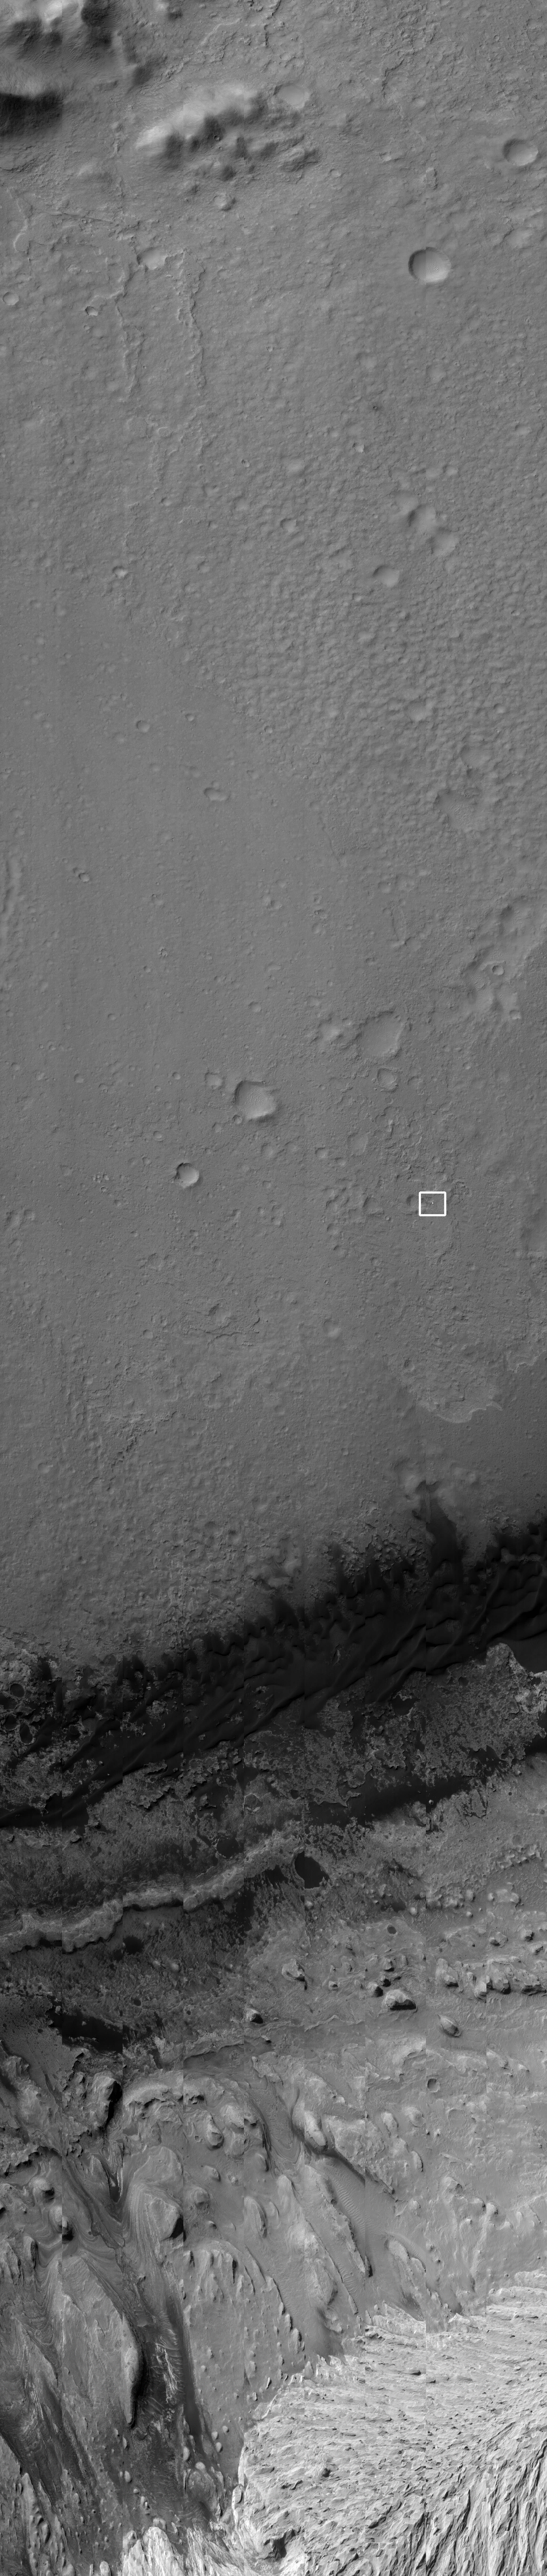

Curiosity Flying Over Mars

NASA’s Curiosity rover and its parachute were spotted by NASA’s Mars Reconnaissance Orbiter as Curiosity descended to the surface on Aug. 5 PDT (Aug. 6 EDT). The High-Resolution Imaging Science Experiment (HiRISE) camera captured this image of Curiosity while the orbiter was listening to transmissions from the rover. Curiosity and its parachute are in the small white box at center. The rover is descending toward the etched plains just north of the sand dunes that fringe “Mt. Sharp.” From the perspective of the orbiter, the parachute and Curiosity are flying at an angle relative to the surface, so the landing site does not appear directly below the rover.

The parachute appears fully inflated and performing perfectly. Details in the parachute, such as the band gap at the edges and the central hole, are clearly seen. The cords connecting the parachute to the back shell cannot be seen, although they were seen in the image of NASA’s Phoenix lander descending, perhaps due to the difference in lighting angles. The bright spot on the back shell containing Curiosity might be a specular reflection off of a shiny area. Curiosity was released from the back shell sometime after this image was acquired.

This view is from an observation made by HiRISE targeted to the expected location of Curiosity about one minute prior to landing. It was captured in HiRISE CCD RED1, near the eastern edge of the swath width (there is a RED0 at the very edge). This means that the rover was a bit further east or downrange than predicted.

The image scale is 13.2 inches (33.6 centimeters) per pixel.

Other image products from the same observation are, or will be, at http://uahirise.org/releases/msl-descent.php.

HiRISE is one of six instruments on NASA’s Mars Reconnaissance Orbiter. The University of Arizona, Tucson, operates the orbiter’s HiRISE camera, which was built by Ball Aerospace & Technologies Corp., Boulder, Colo. NASA’s Jet Propulsion Laboratory, a division of the California Institute of Technology in Pasadena, manages the Mars Reconnaissance Orbiter Project for NASA’s Science Mission Directorate, Washington. Lockheed Martin Space Systems, Denver, built the spacecraft.

Credit: NASA/JPL-Caltech/Univ. of Arizona